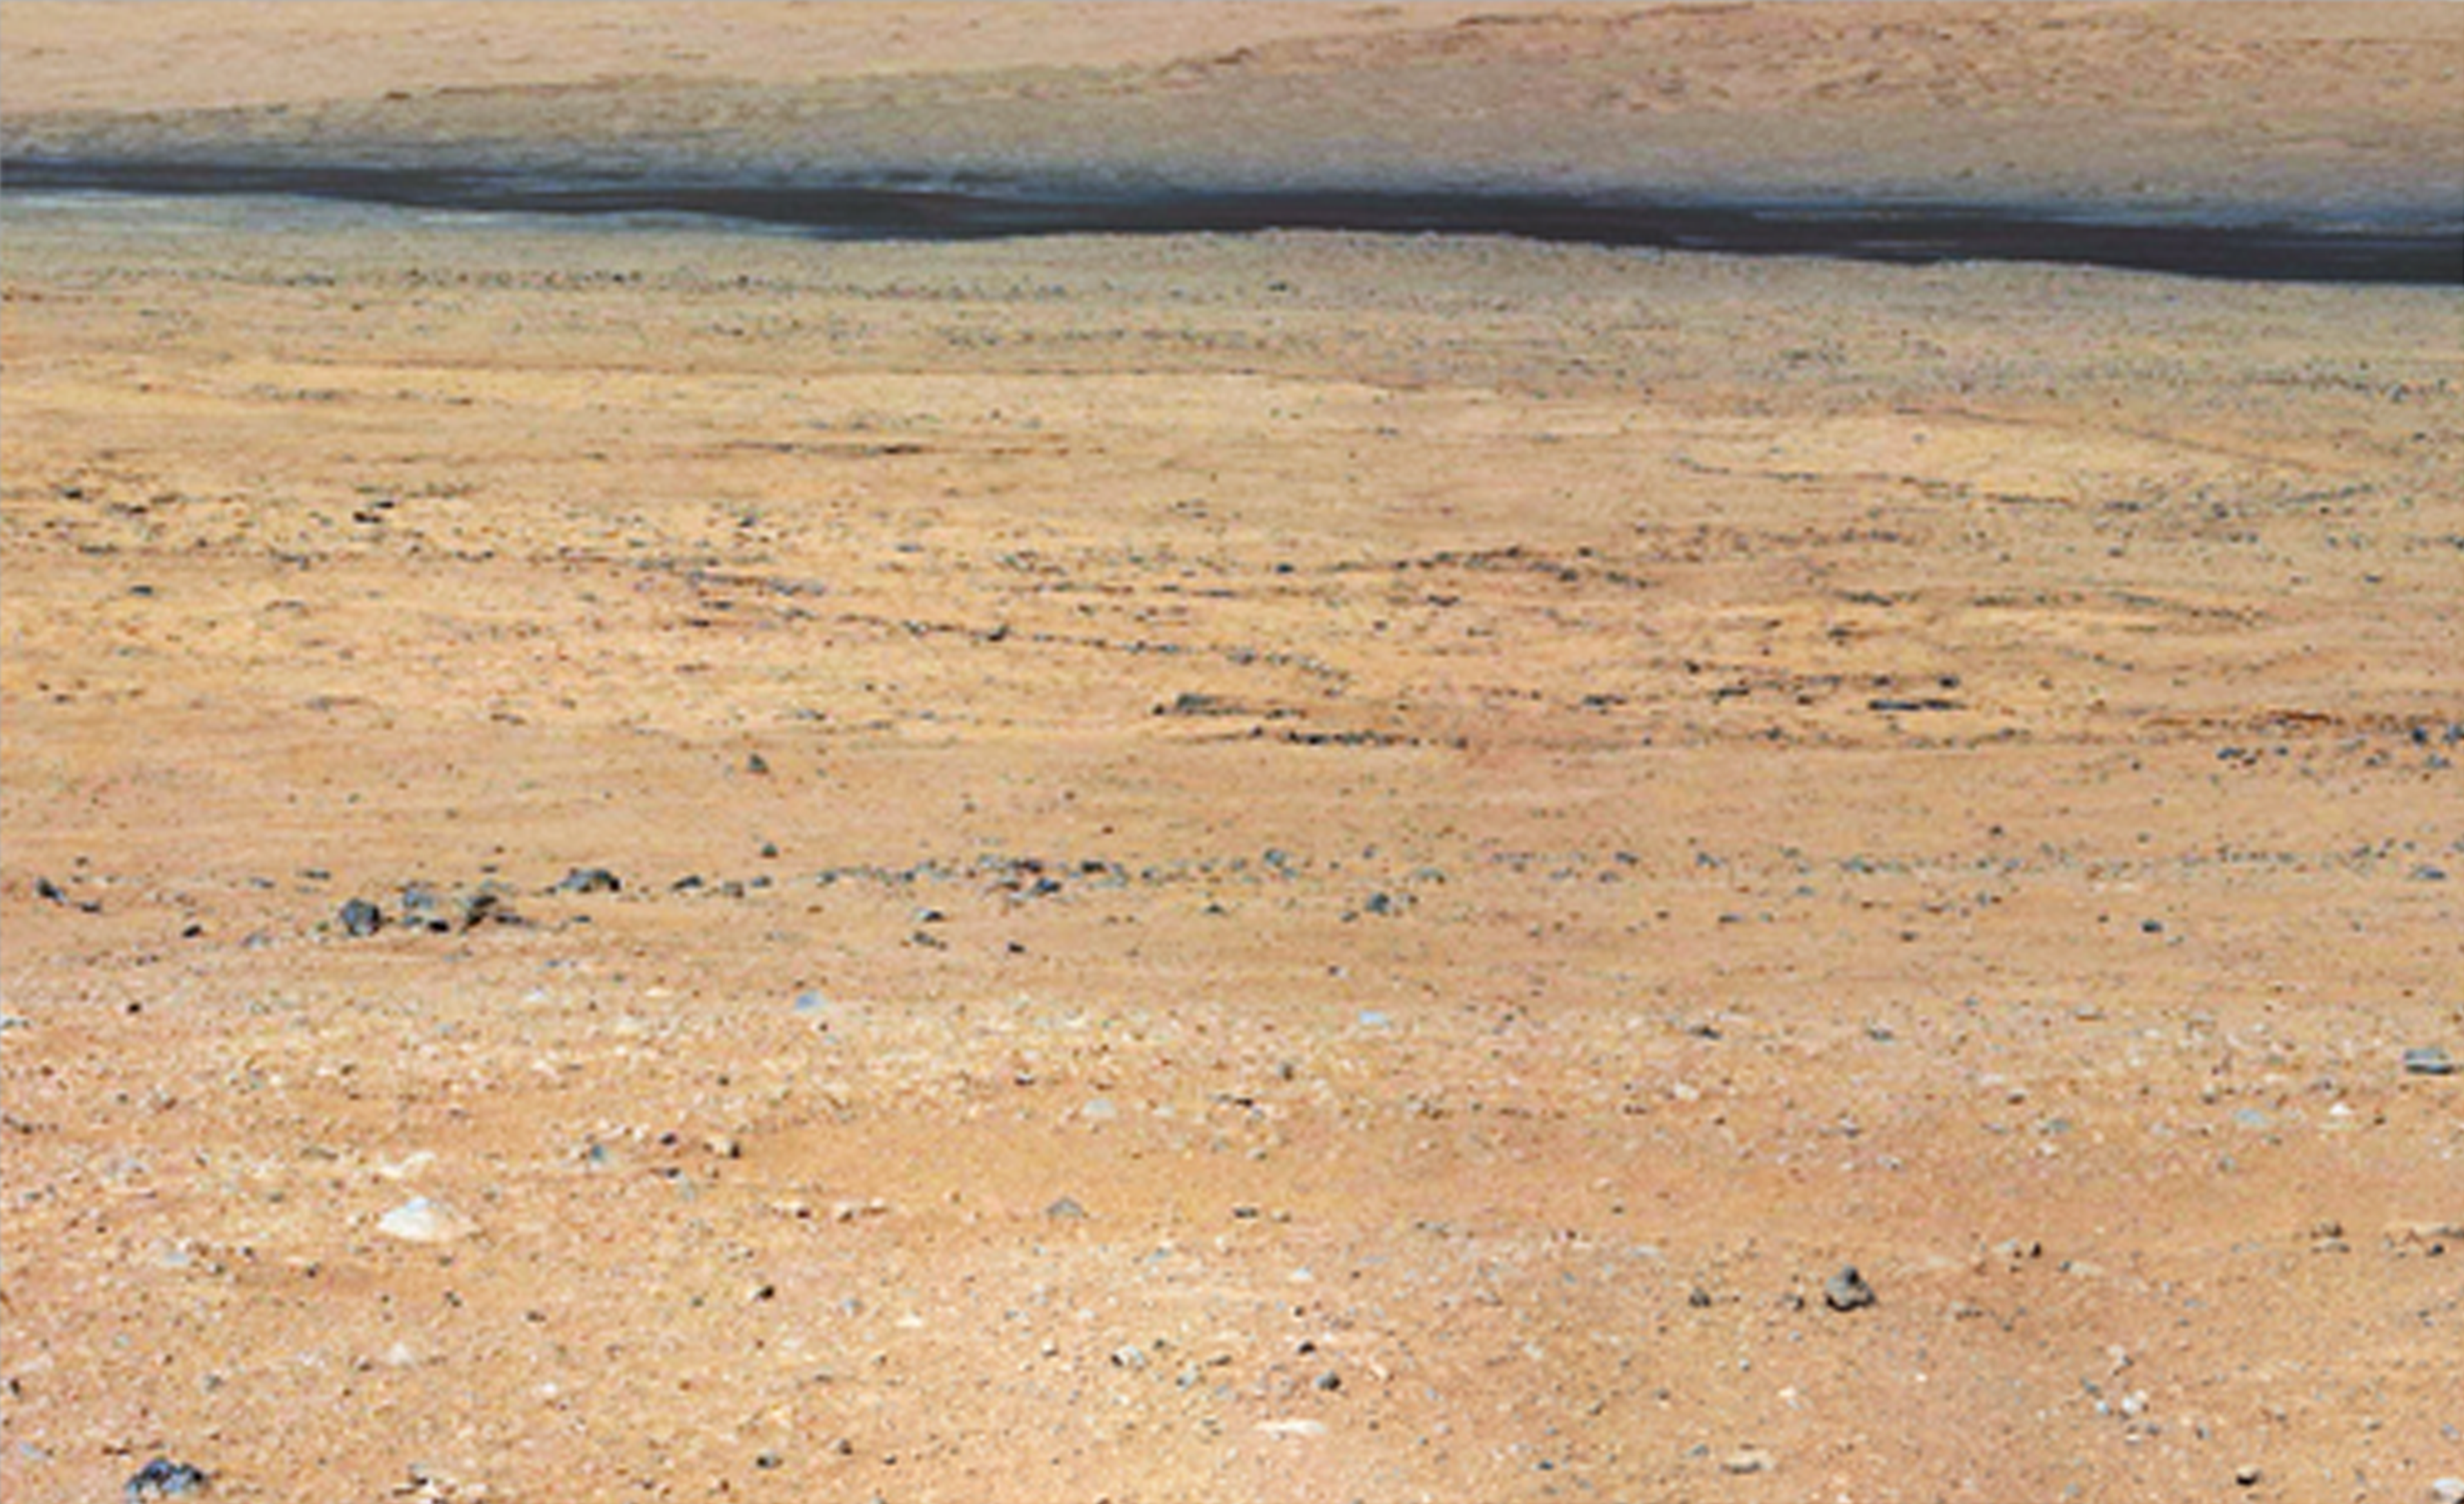

Dark Bands Run Through Light Layers

Annotated Version

This mosaic from the Mast Camera on NASA’s Curiosity rover shows a close-up view looking toward the “Glenelg” area, where three different terrain types come together. All three types are observed from orbit with the High-Resolution Imaging Science Experiment (HiRISE) camera on NASA’s Mars Reconnaissance Orbiter. By driving there, Curiosity will be able to explore them.

One of these terrain types is light-toned with well-developed layering, which likely records the deposition of sedimentary materials. There are also black bands that run through the area and might constitute additional layers that alternate with the light-toned layer(s). The black bands are not easily seen from orbit and are on the order of about 3.3-feet (1-meter) thick. Both of these layer types are important science targets.

This mosaic is composed of images taken with the Mastcam 100-millimeter camera.

Credit: NASA/JPL-Caltech/MSSS